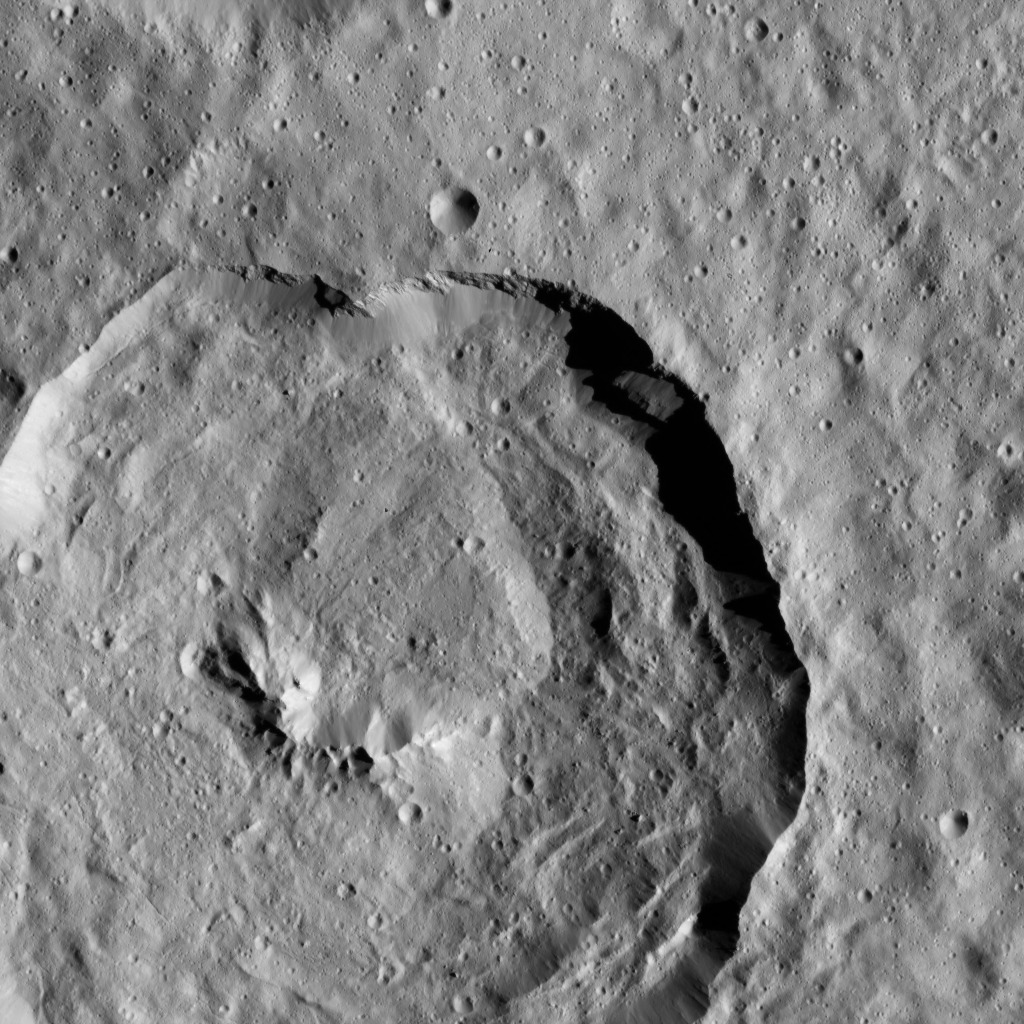

Dawn LAMO Image 111

Tupo Crater, named for a Polynesian god of turmeric, is featured in this view of Ceres from NASA’s Dawn spacecraft. This impact feature is 22 miles (36 kilometers) in diameter and features a prominent central ridge of mountains.

Dawn’s mission is managed by JPL for NASA’s Science Mission Directorate in Washington. Dawn is a project of the directorate’s Discovery Program, managed by NASA’s Marshall Space Flight Center in Huntsville, Alabama. UCLA is responsible for overall Dawn mission science. Orbital ATK, Inc., in Dulles, Virginia, designed and built the spacecraft. The German Aerospace Center, the Max Planck Institute for Solar System Research, the Italian Space Agency and the Italian National Astrophysical Institute are international partners on the mission team.

Credit: NASA/JPL-Caltech/UCLA/MPS/DLR/IDA